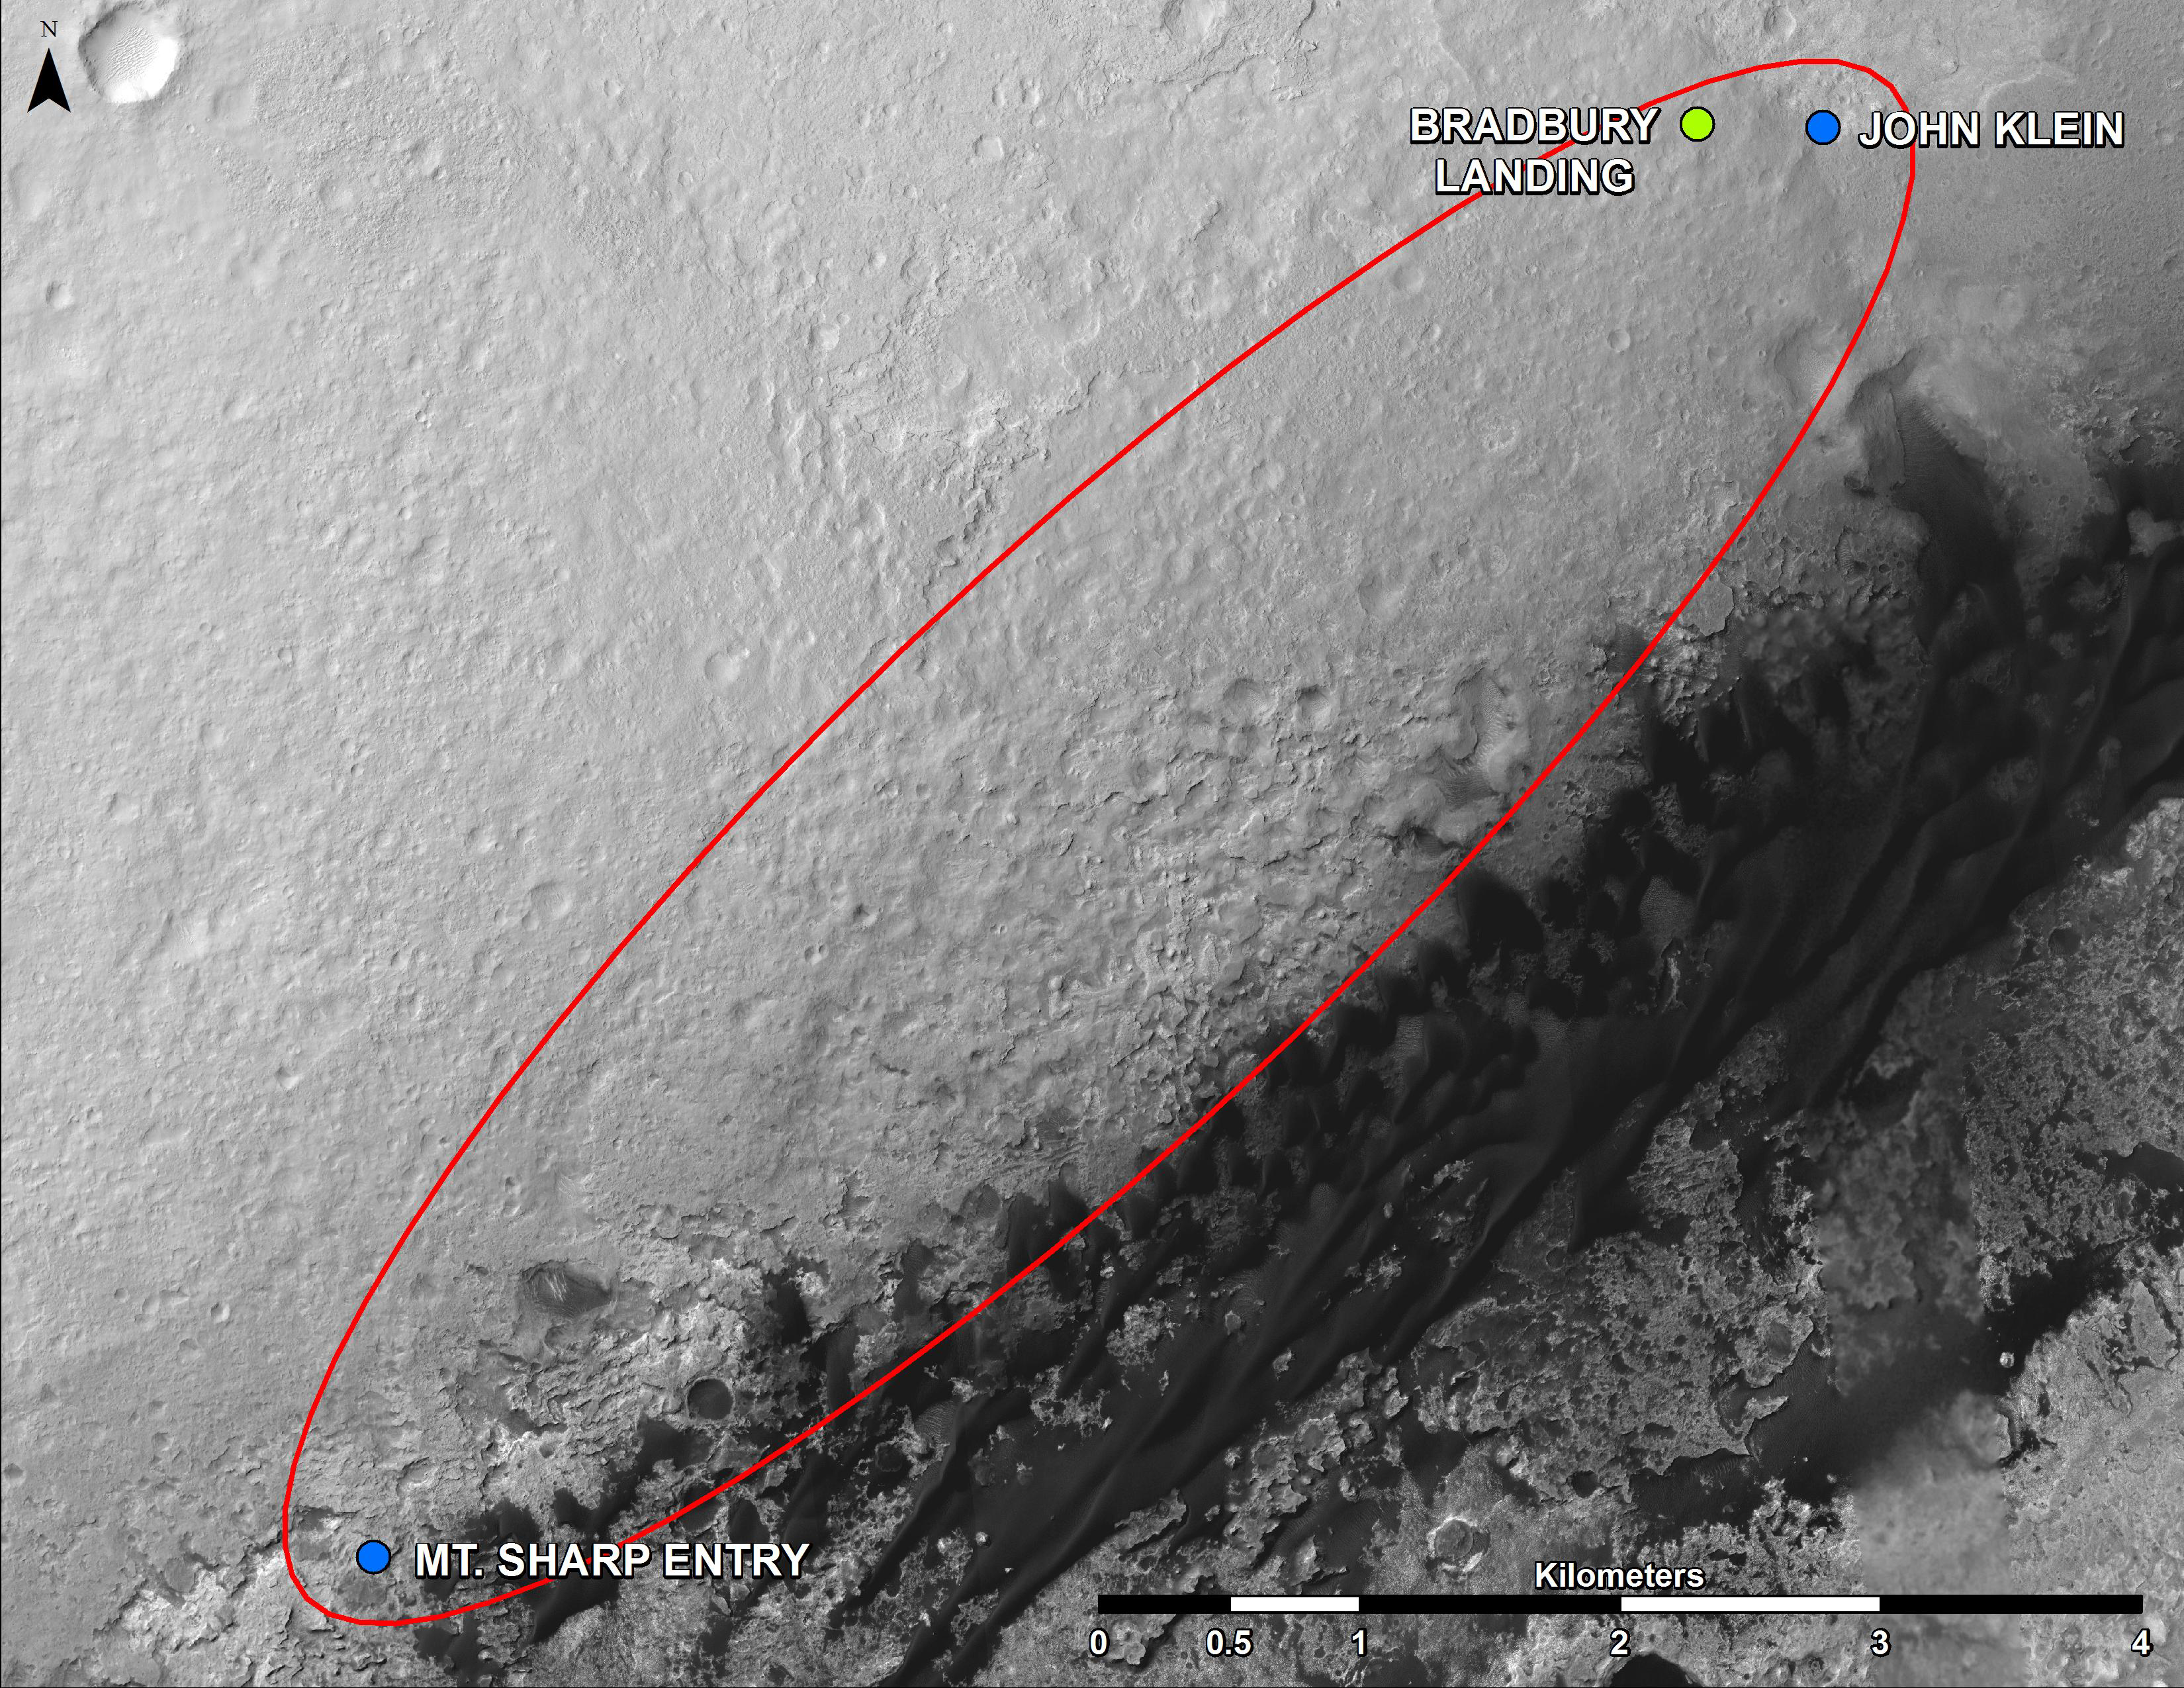

From ‘Glenelg’ to Mount Sharp

This map shows where NASA’s Mars rover Curiosity landed in August 2012 at “Bradbury Landing”; the area where the rover worked from November 2012 through May 2013 at and near the “John Klein” target rock in the “Glenelg” area; and the mission’s next major destination, the entry point to the base of Mount Sharp.

The precise route has not been determined, but the rover’s path will likely be within the swath outlined in red.

All of these features are inside Gale Crater. North is toward the top. The scale bar is 4 kilometers (2.5 miles). The base map is an image acquired by the High Resolution Imaging Science Experiment (HiRISE) camera on NASA’s Mars Reconnaissance Orbiter.

NASA’s Jet Propulsion Laboratory, a division of the California Institute of Technology, Pasadena, manages the Mars Science Laboratory Project for NASA’s Science Mission Directorate, Washington.

Credit: NASA/JPL-Caltech/Univ. of Arizona